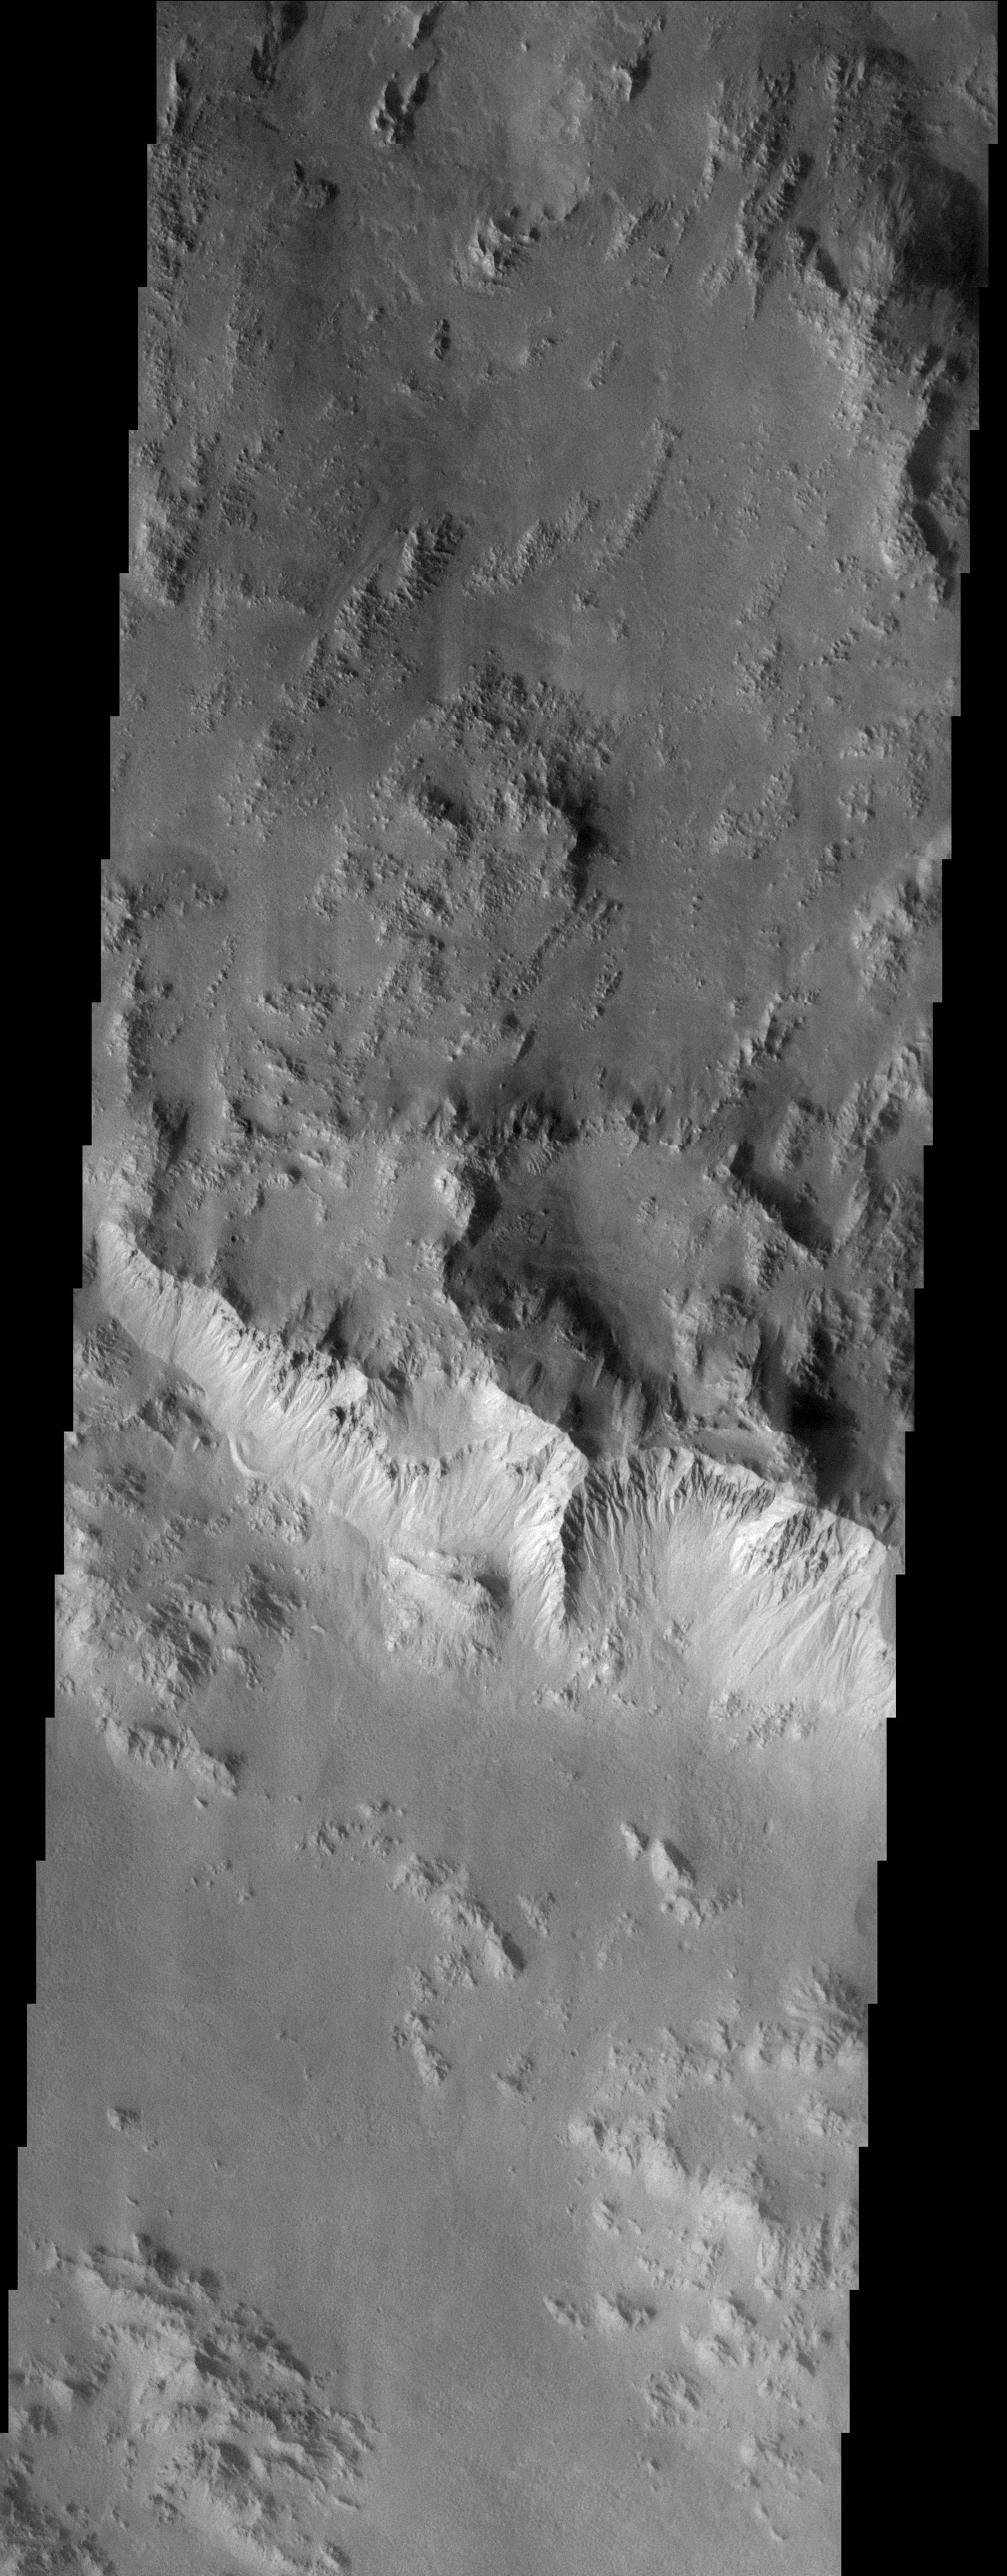

Gullies Galore!

Released 2 September 2003
The northern rim of Hale Crater, located in Noachis Terra, is heavily dissected by the enigmatic gullies whose origin has been attributed to snow melt, ground water discharge (springs), and even liquid CO2.

Image information: VIS instrument. Latitude -34.6, Longitude 324 East (36 West). 19 meter/pixel resolution.

Note: this THEMIS visual image has not been radiometrically nor geometrically calibrated for this preliminary release. An empirical correction has been performed to remove instrumental effects. A linear shift has been applied in the cross-track and down-track direction to approximate spacecraft and planetary motion. Fully calibrated and geometrically projected images will be released through the Planetary Data System in accordance with Project policies at a later time.

NASA’s Jet Propulsion Laboratory manages the 2001 Mars Odyssey mission for NASA’s Office of Space Science, Washington, D.C. The Thermal Emission Imaging System (THEMIS) was developed by Arizona State University, Tempe, in collaboration with Raytheon Santa Barbara Remote Sensing. The THEMIS investigation is led by Dr. Philip Christensen at Arizona State University. Lockheed Martin Astronautics, Denver, is the prime contractor for the Odyssey project, and developed and built the orbiter. Mission operations are conducted jointly from Lockheed Martin and from JPL, a division of the California Institute of Technology in Pasadena.

Credit: NASA/JPL/Arizona State University